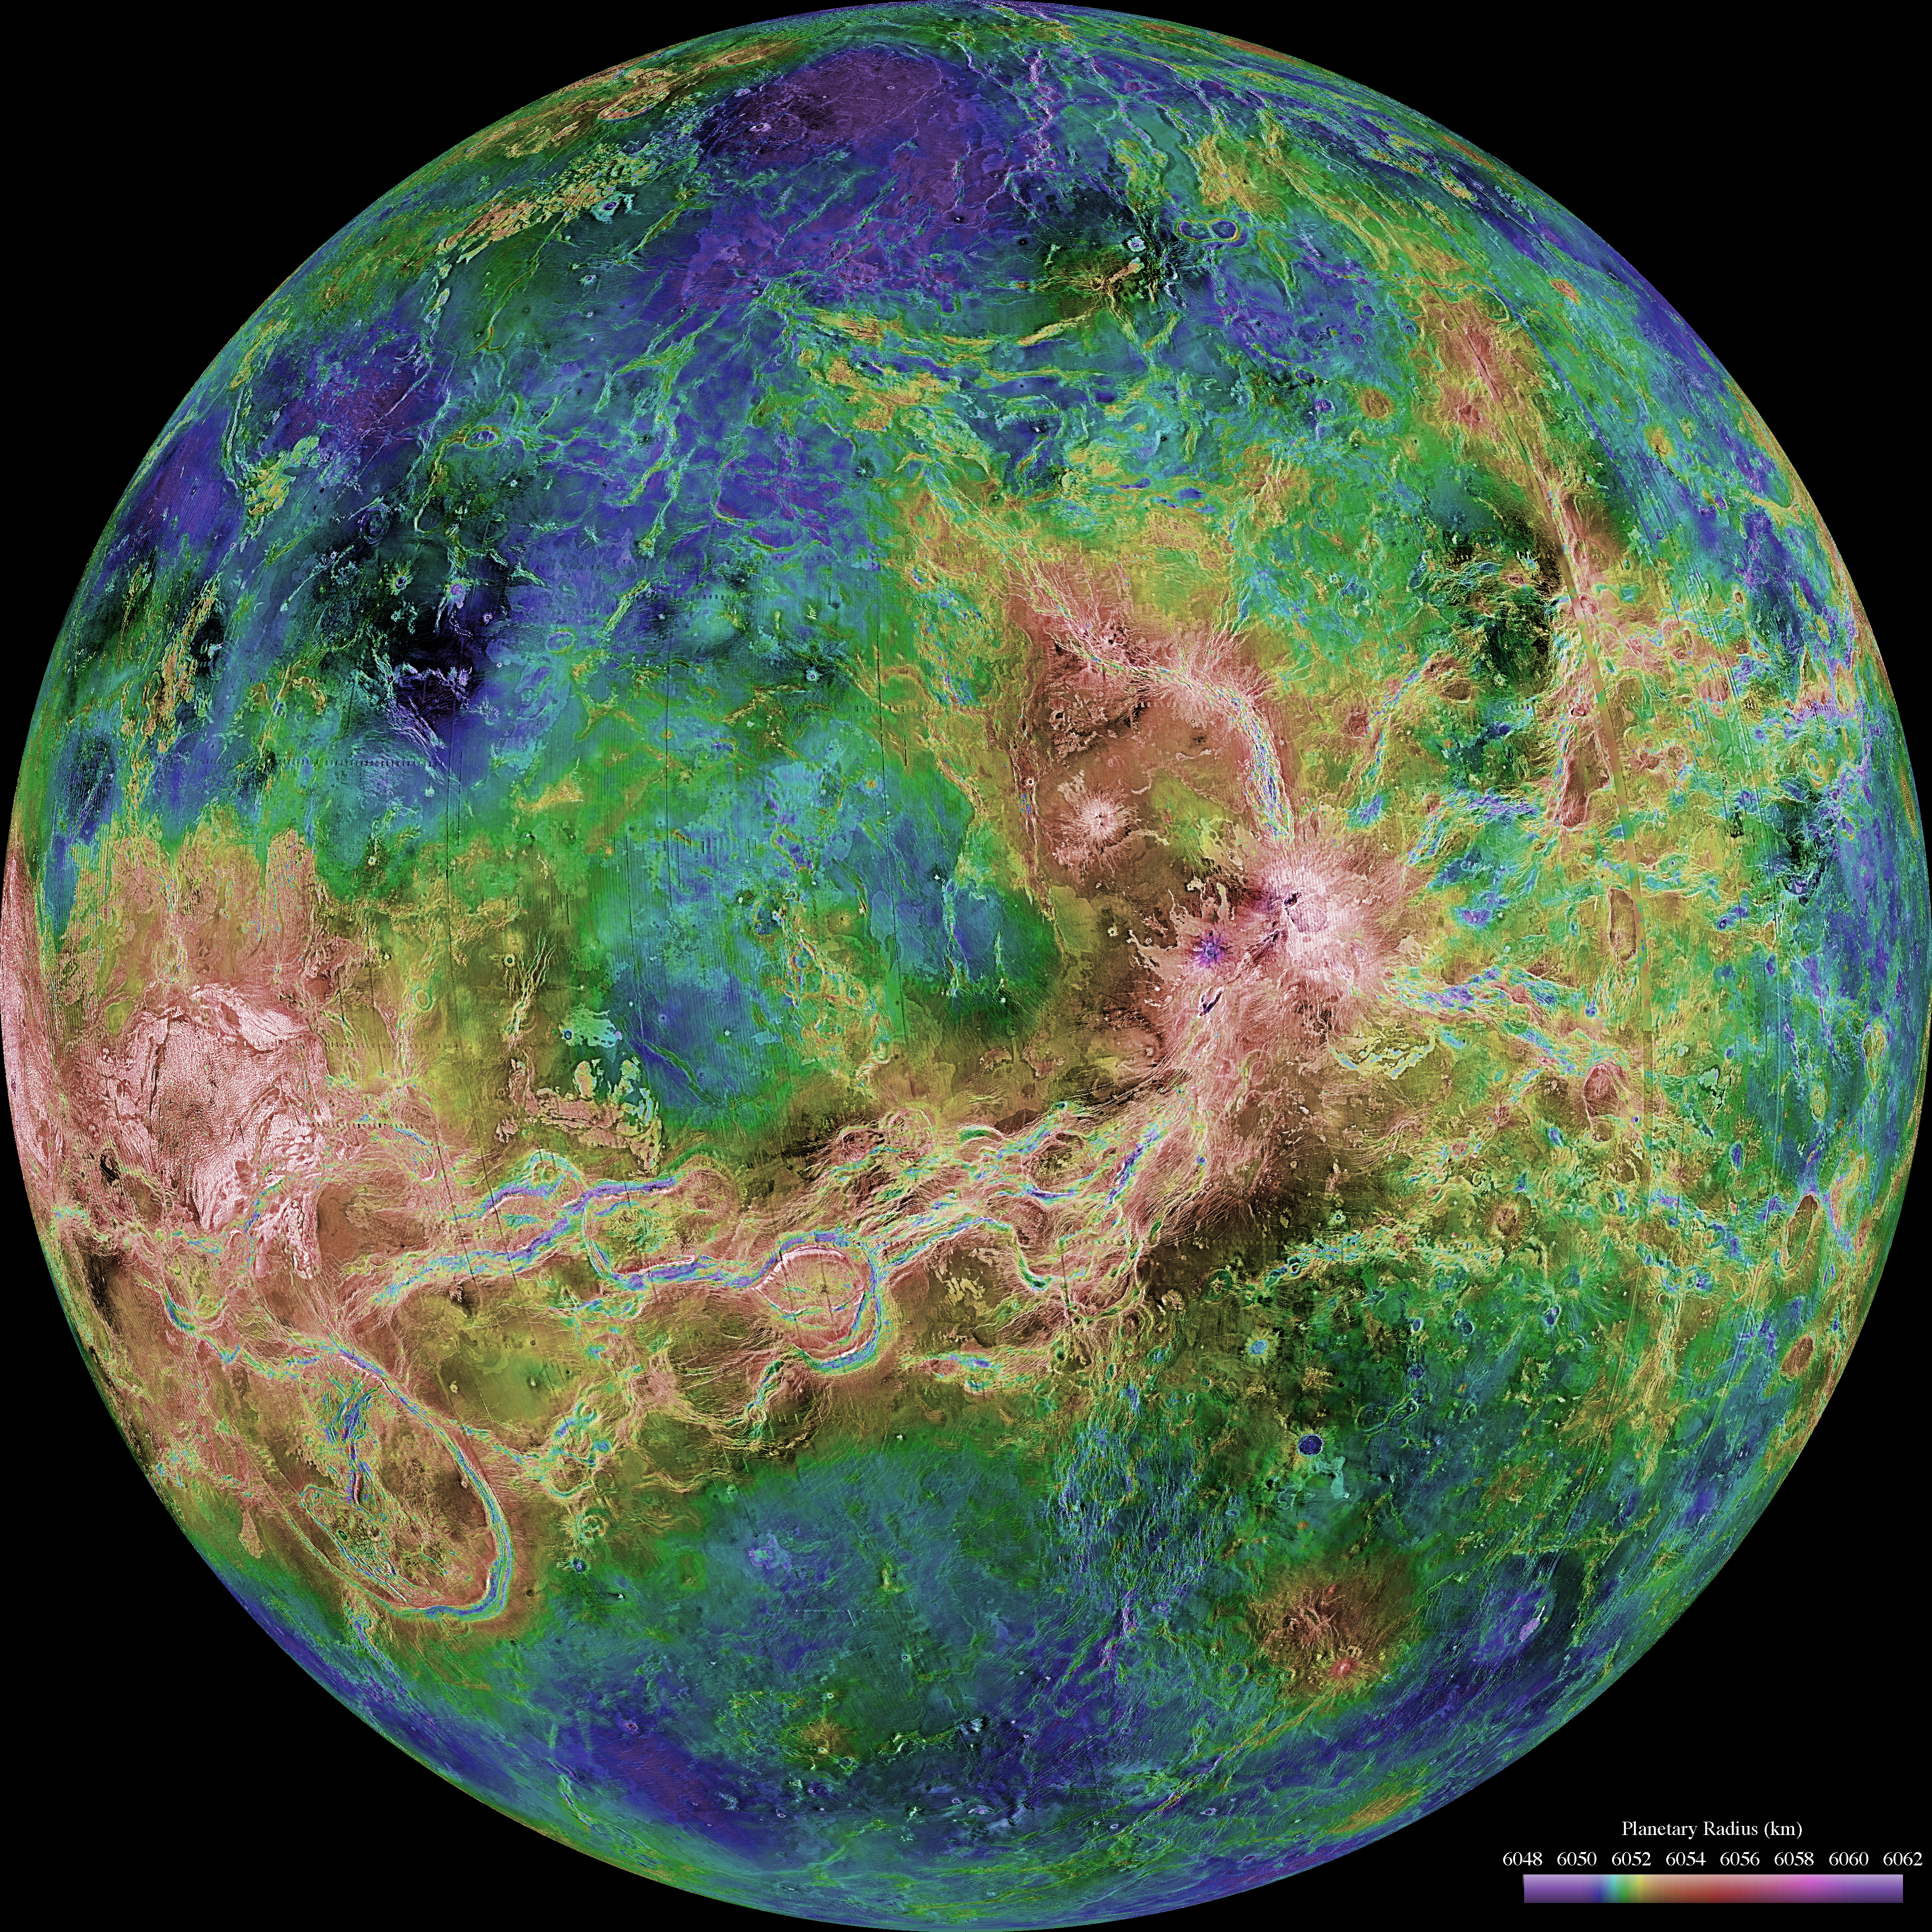

Hemispheric View of Venus Centered at 180° East Longitude

The hemispheric view of Venus, as revealed by more than a decade of radar investigations culminating in the 1990-1994 Magellan mission, is centered at 180 degrees east longitude. The Magellan spacecraft imaged more than 98% of Venus at a resolution of about 100 meters; the effective resolution of this image is about 3 km. A mosaic of the Magellan images (most with illumination from the west) forms the image base. Gaps in the Magellan coverage were filled with images from the Earth-based Arecibo radar in a region centered roughly on 0 degree latitude and longitude, and with a neutral tone elsewhere (primarily near the south pole). The composite image was processed to improve contrast and to emphasize small features, and was color-coded to represent elevation. Gaps in the elevation data from the Magellan radar altimeter were filled with altimetry from the Venera spacecraft and the U.S. Pioneer Venus missions. An orthographic projection was used, simulating a distant view of one hemisphere of the planet. The Magellan mission was managed for NASA by Jet Propulsion Laboratory (JPL), Pasadena, CA. Data processed by JPL, the Massachusetts Institute of Technology, Cambridge, MA, and the U.S. Geological Survey, Flagstaff, AZ.

Credit: NASA/JPL/USGS